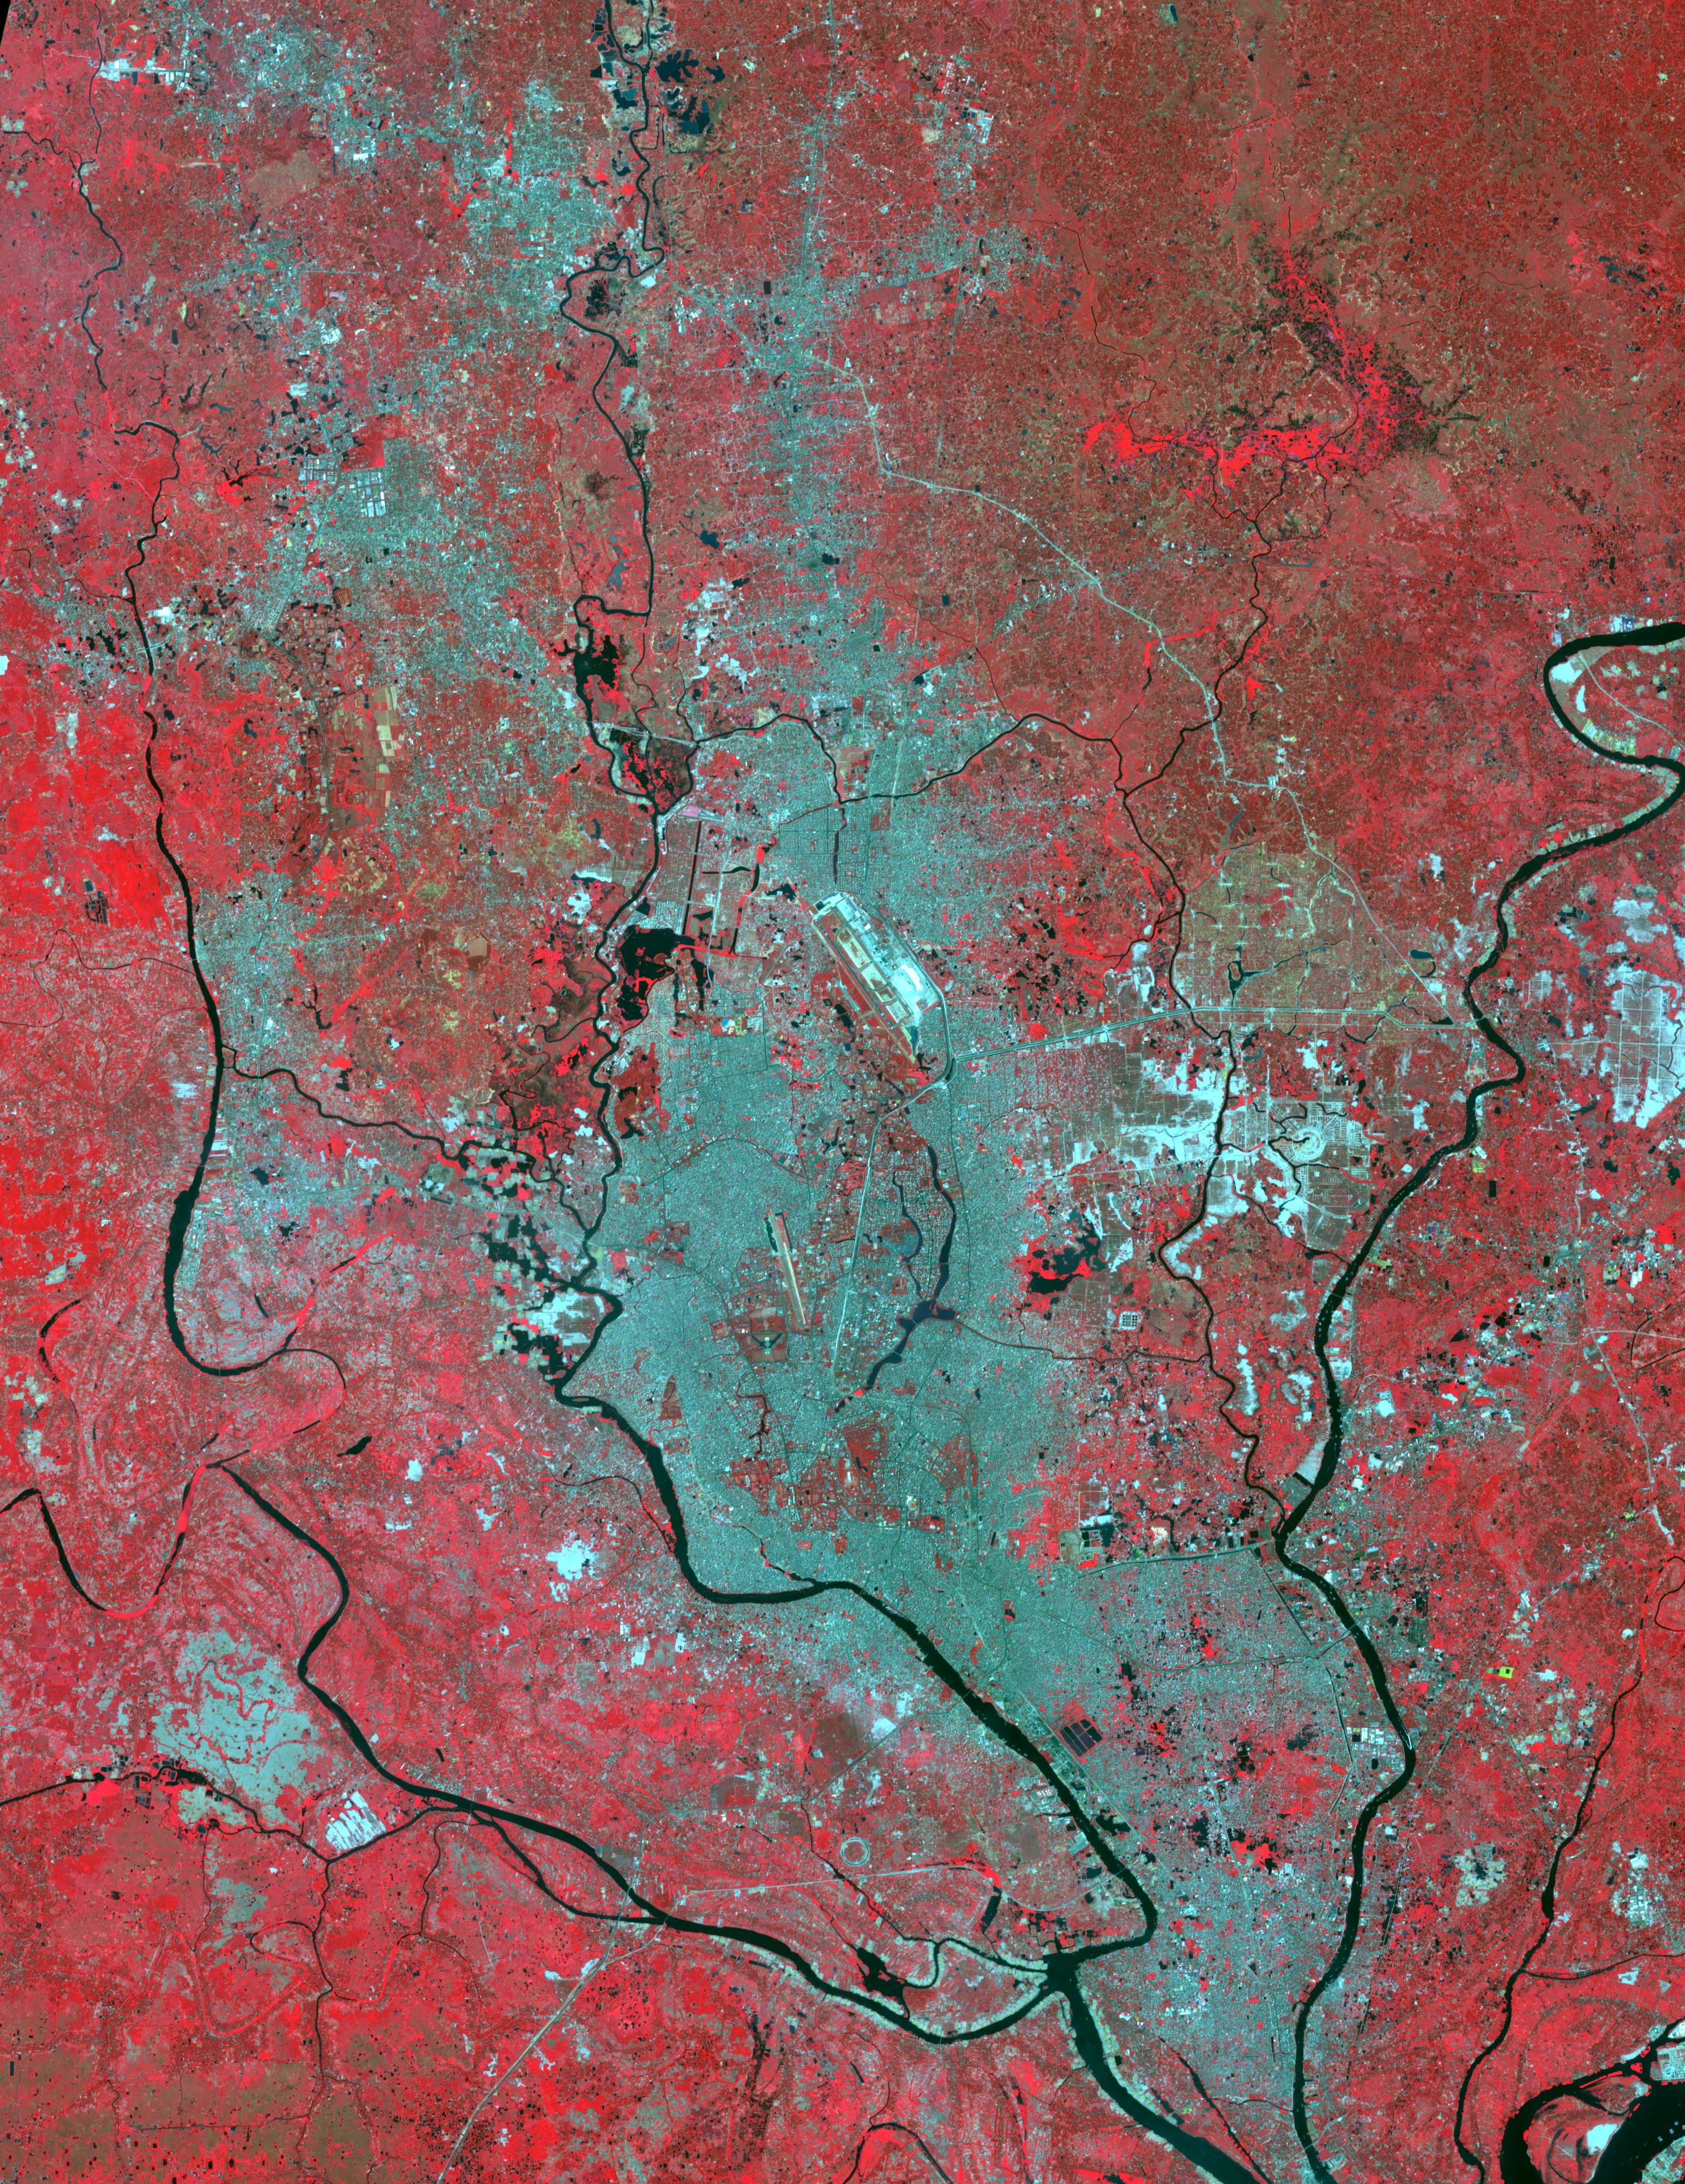

Rupganj, Bangladesh

Rupganj, Bangladesh, 2000

Rupganj, Bangladesh was one of the top 3 fastest growing cities in the world between 2000 and 2020. The population increased from 76,000 to 482,000. The ASTER images were acquired November 10, 2000, during a period of flooding; and April 24, 2023. They cover an area of 40.5 by 52.5 km, and are located at 23.7 degrees north, 90.4 degrees east.

With its 14 spectral bands from the visible to the thermal infrared wavelength region and its high spatial resolution of about 50 to 300 feet (15 to 90 meters), ASTER images Earth to map and monitor the changing surface of our planet. ASTER is one of five Earth-observing instruments launched Dec. 18, 1999, on Terra. The instrument was built by Japan’s Ministry of Economy, Trade and Industry. A joint U.S./Japan science team is responsible for validation and calibration of the instrument and data products.

The broad spectral coverage and high spectral resolution of ASTER provides scientists in numerous disciplines with critical information for surface mapping and monitoring of dynamic conditions and temporal change. Example applications are monitoring glacial advances and retreats; monitoring potentially active volcanoes; identifying crop stress; determining cloud morphology and physical properties; wetlands evaluation; thermal pollution monitoring; coral reef degradation; surface temperature mapping of soils and geology; and measuring surface heat balance.

The U.S. science team is located at NASA’s Jet Propulsion Laboratory in Pasadena, Calif. The Terra mission is part of NASA’s Science Mission Directorate, Washington.

Credit: NASA/METI/AIST/Japan Space Systems, and U.S./Japan ASTER Science Team